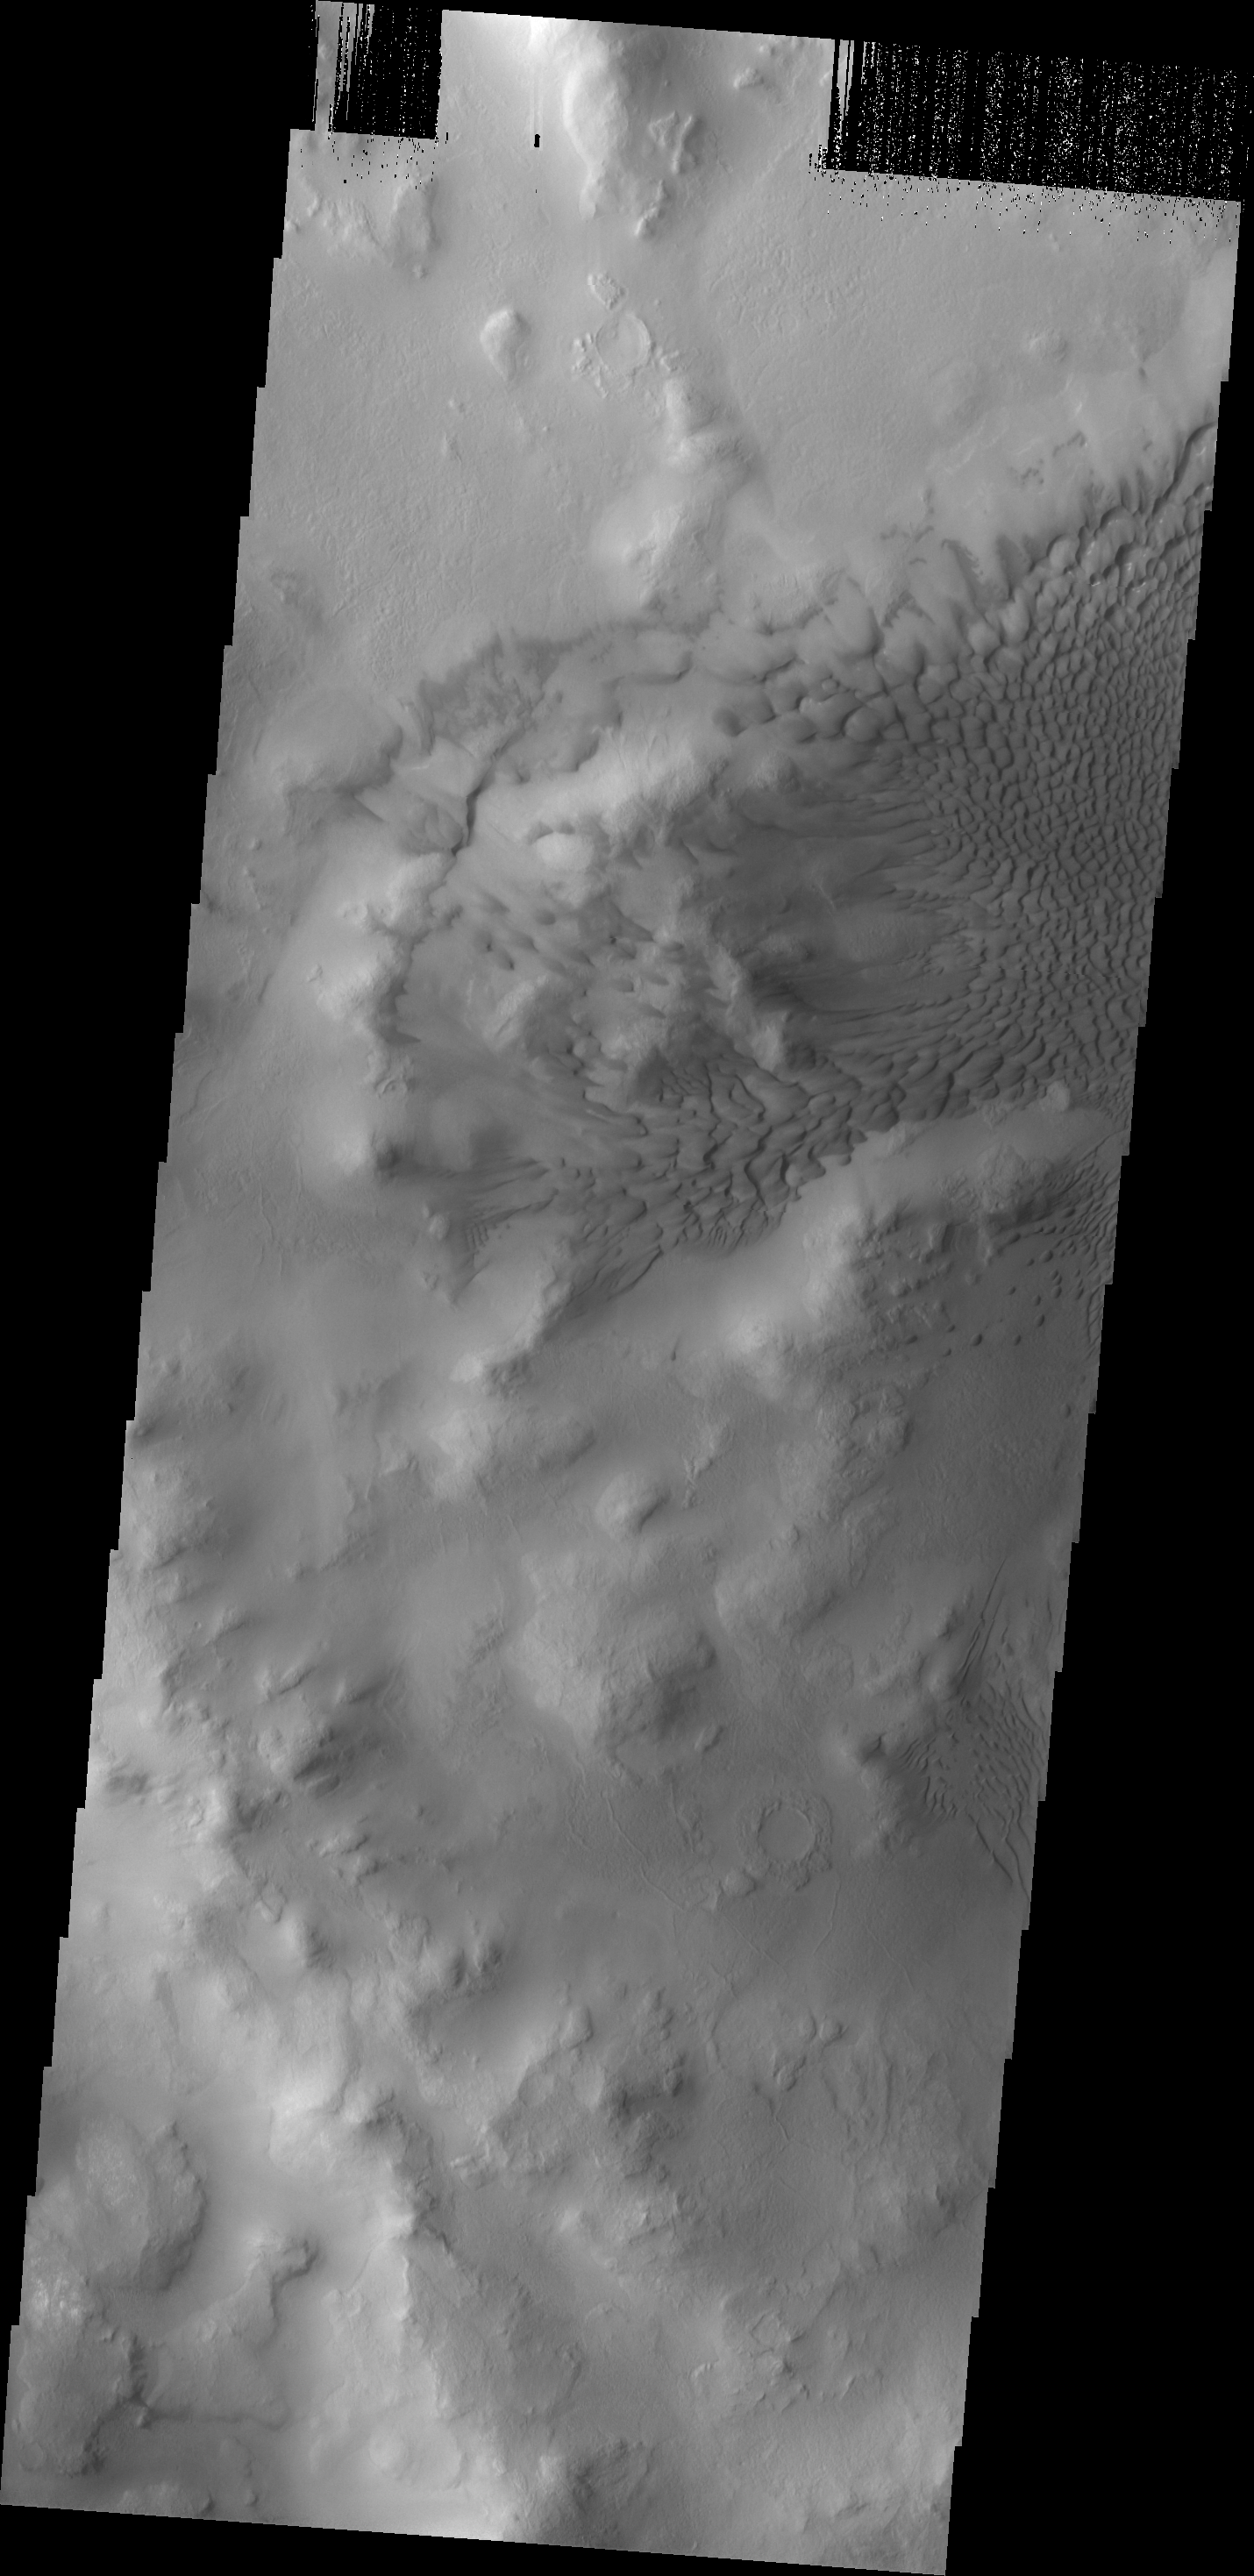

Lyot Dunes

This large dune field is located on the floor of Lyot Crater.

Image information: VIS instrument. Latitude 50.0N, Longitude 28.5E. 19 meter/pixel resolution.

Please see the THEMIS Data Citation Note for details on crediting THEMIS images.

Note: this THEMIS visual image has not been radiometrically nor geometrically calibrated for this preliminary release. An empirical correction has been performed to remove instrumental effects. A linear shift has been applied in the cross-track and down-track direction to approximate spacecraft and planetary motion. Fully calibrated and geometrically projected images will be released through the Planetary Data System in accordance with Project policies at a later time.

NASA’s Jet Propulsion Laboratory manages the 2001 Mars Odyssey mission for NASA’s Office of Space Science, Washington, D.C. The Thermal Emission Imaging System (THEMIS) was developed by Arizona State University, Tempe, in collaboration with Raytheon Santa Barbara Remote Sensing. The THEMIS investigation is led by Dr. Philip Christensen at Arizona State University. Lockheed Martin Astronautics, Denver, is the prime contractor for the Odyssey project, and developed and built the orbiter. Mission operations are conducted jointly from Lockheed Martin and from JPL, a division of the California Institute of Technology in Pasadena.

Credit: NASA/JPL/ASU